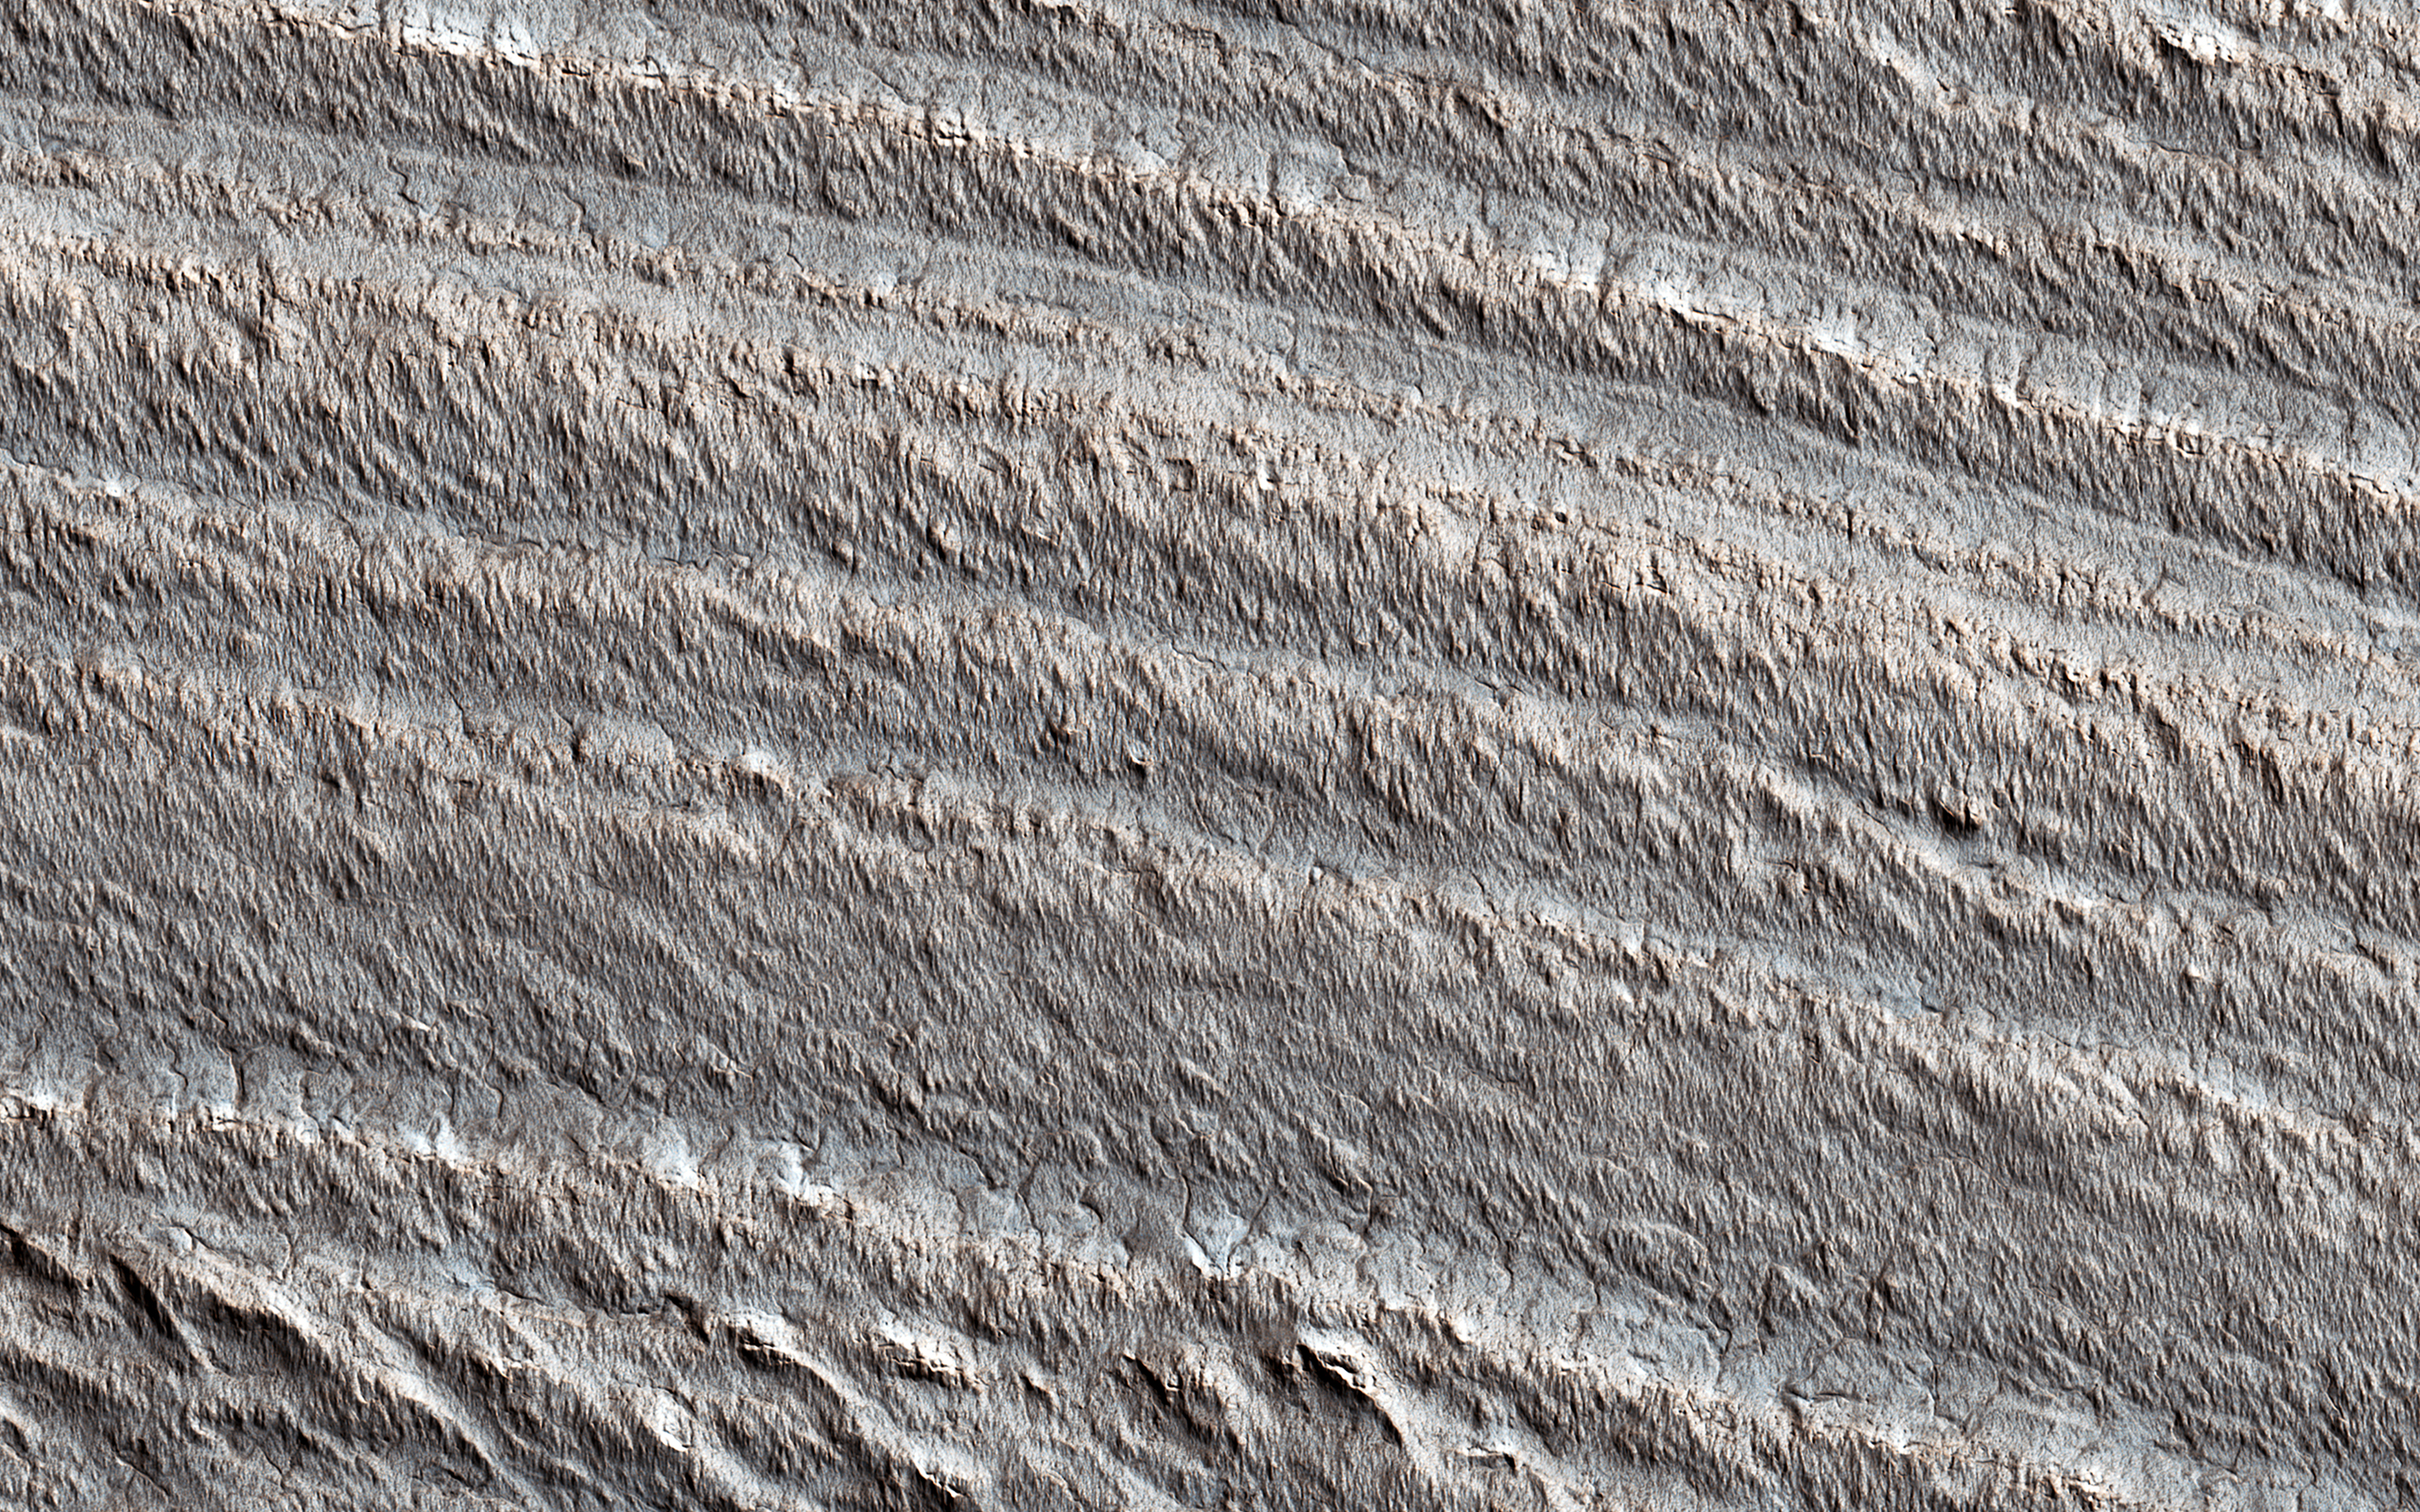

Informative Layers

This image shows layering near the base of the south polar layered deposits (SPLD). Radar observations of these deposits and their northern counterparts show that they are rich in water ice.

The layers apparently record ancient climate changes on Mars, similar to ice ages on Earth. But it has long been recognized that the surface of the SPLD is much older than the surface of the north polar layered deposits (NPLD). By counting the craters preserved on their surfaces, the NPLD is inferred to be less than 1,500 years old, while the surface of the SPLD has many more craters and is therefore many millions of years old.

While we don’t understand why these polar ice deposits have such different ages, they are both likely to preserve valuable information regarding Martian climate evolution.

The map is projected here at a scale of 50 centimeters (19.7 inches) per pixel. (The original image scale is 49.5 centimeters [19.5 inches] per pixel [with 2 x 2 binning]; objects on the order of 149 centimeters [58.7 inches] across are resolved.) North is up.

The University of Arizona, in Tucson, operates HiRISE, which was built by Ball Aerospace & Technologies Corp., in Boulder, Colorado. NASA’s Jet Propulsion Laboratory, a division of Caltech in Pasadena, California, manages the Mars Reconnaissance Orbiter Project for NASA’s Science Mission Directorate, Washington.

Credit: NASA/JPL-Caltech/University of Arizona